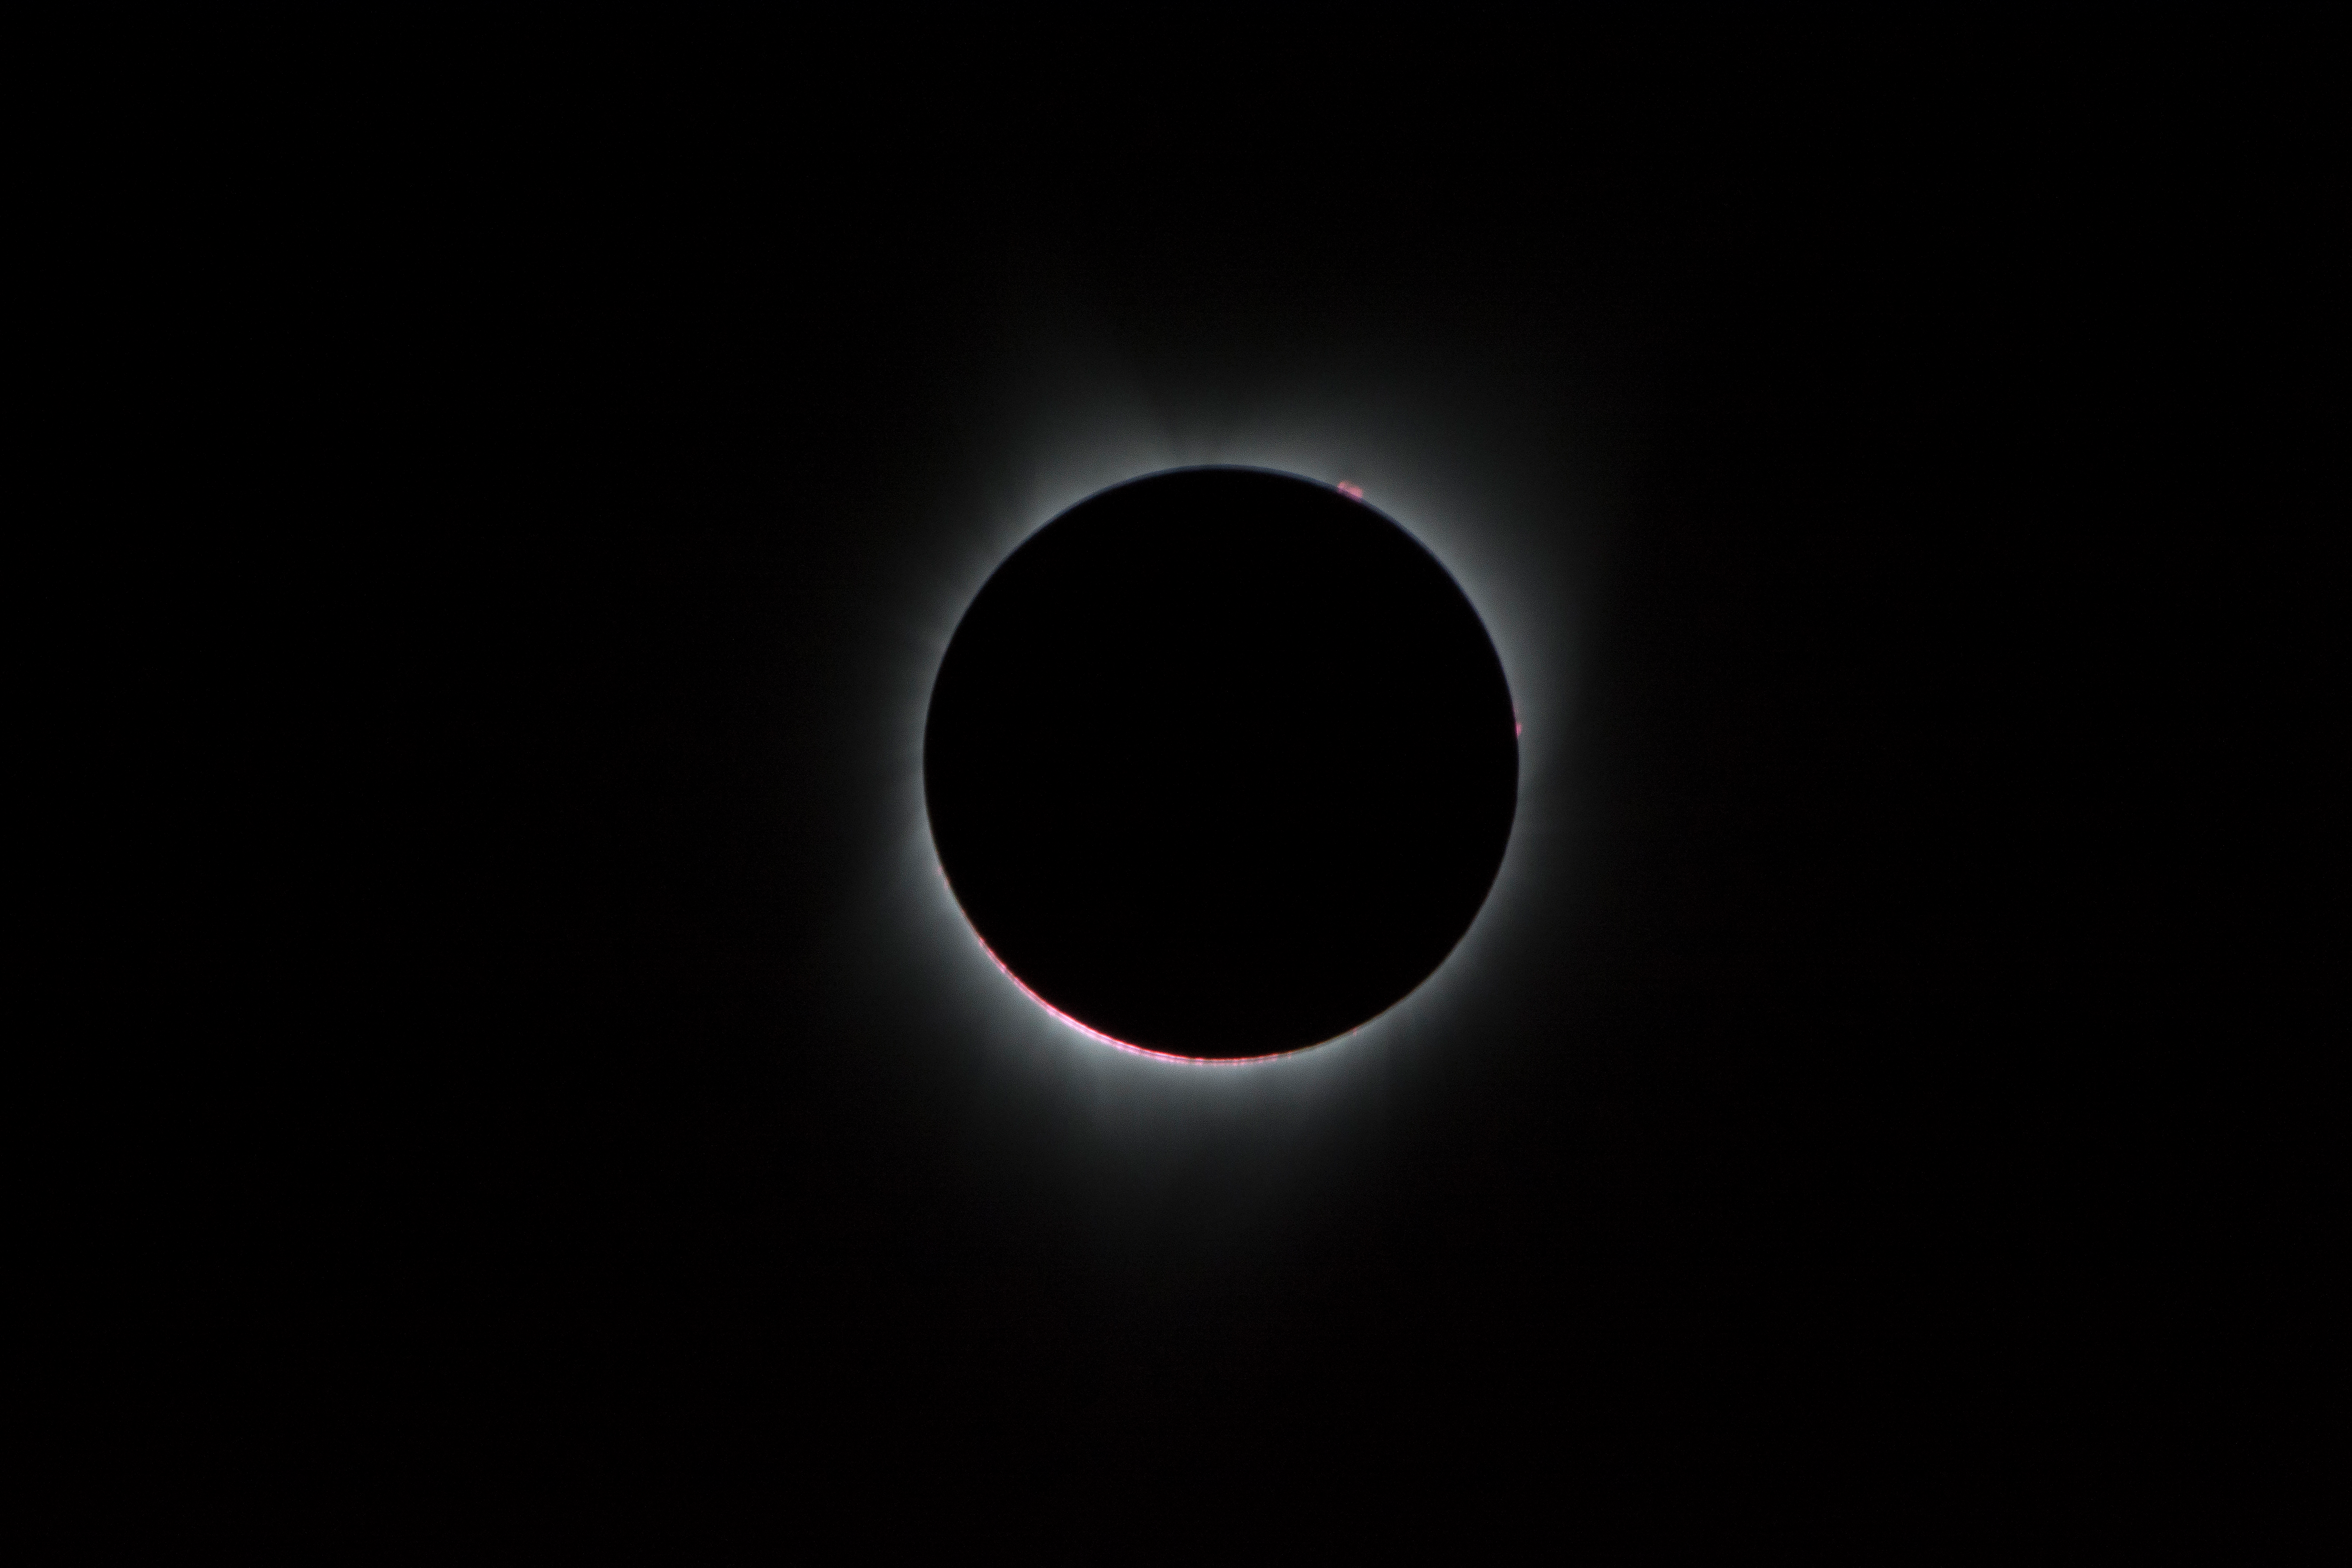

2017 Total Solar Eclipse

During the total solar eclipse, the Sun’s corona, only visible during the total eclipse, is shown as a crown of white flares from the surface. The red spots called Bailey's beads occurs where the moon grazes by the Sun and the rugged lunar limb topography allows beads of sunlight to shine through in some areas as photographed from NASA Armstrong’s Gulfstream III.

Credit: NASA/Carla Thomas